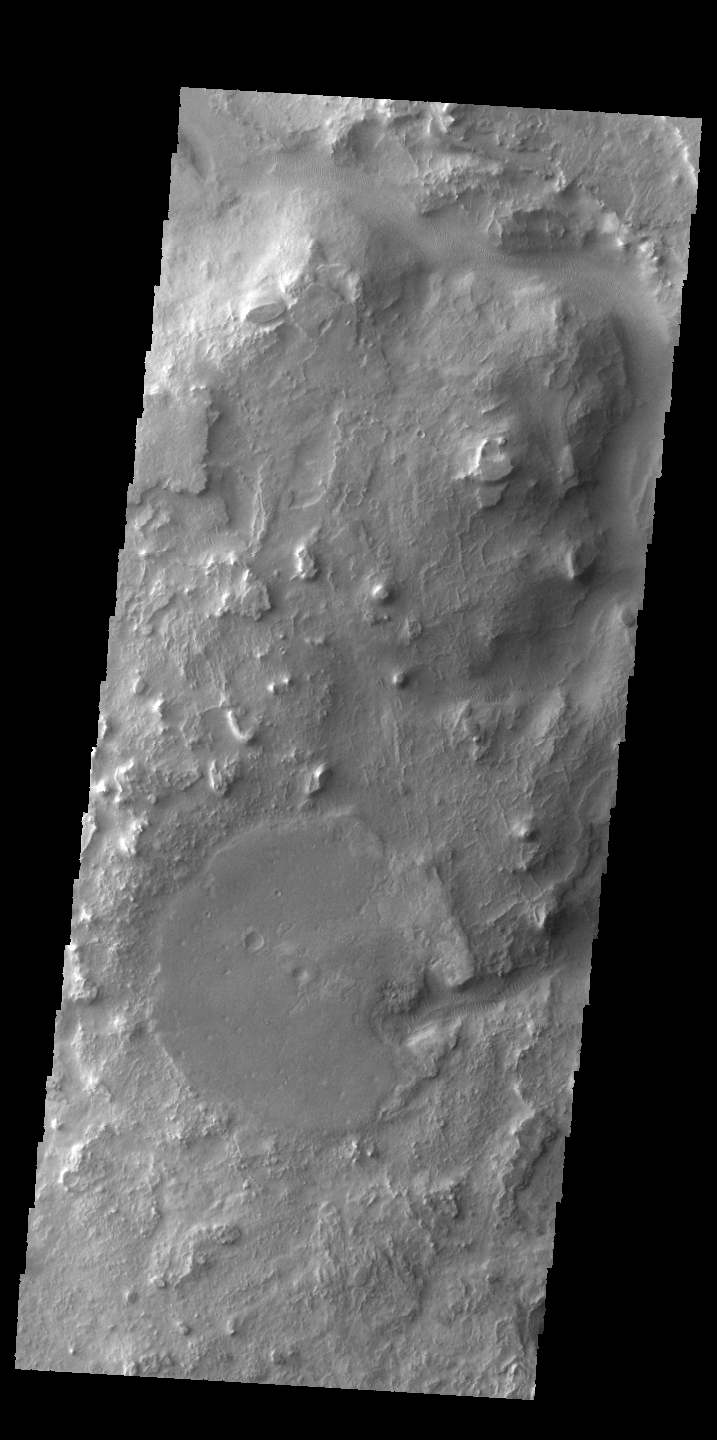

Huo-Hsing Vallis

This VIS image shows a portion of Huo-Hsing Vallis, located near the northern margin of Terra Sabaea.

Credit: NASA/JPL-Caltech/ASU